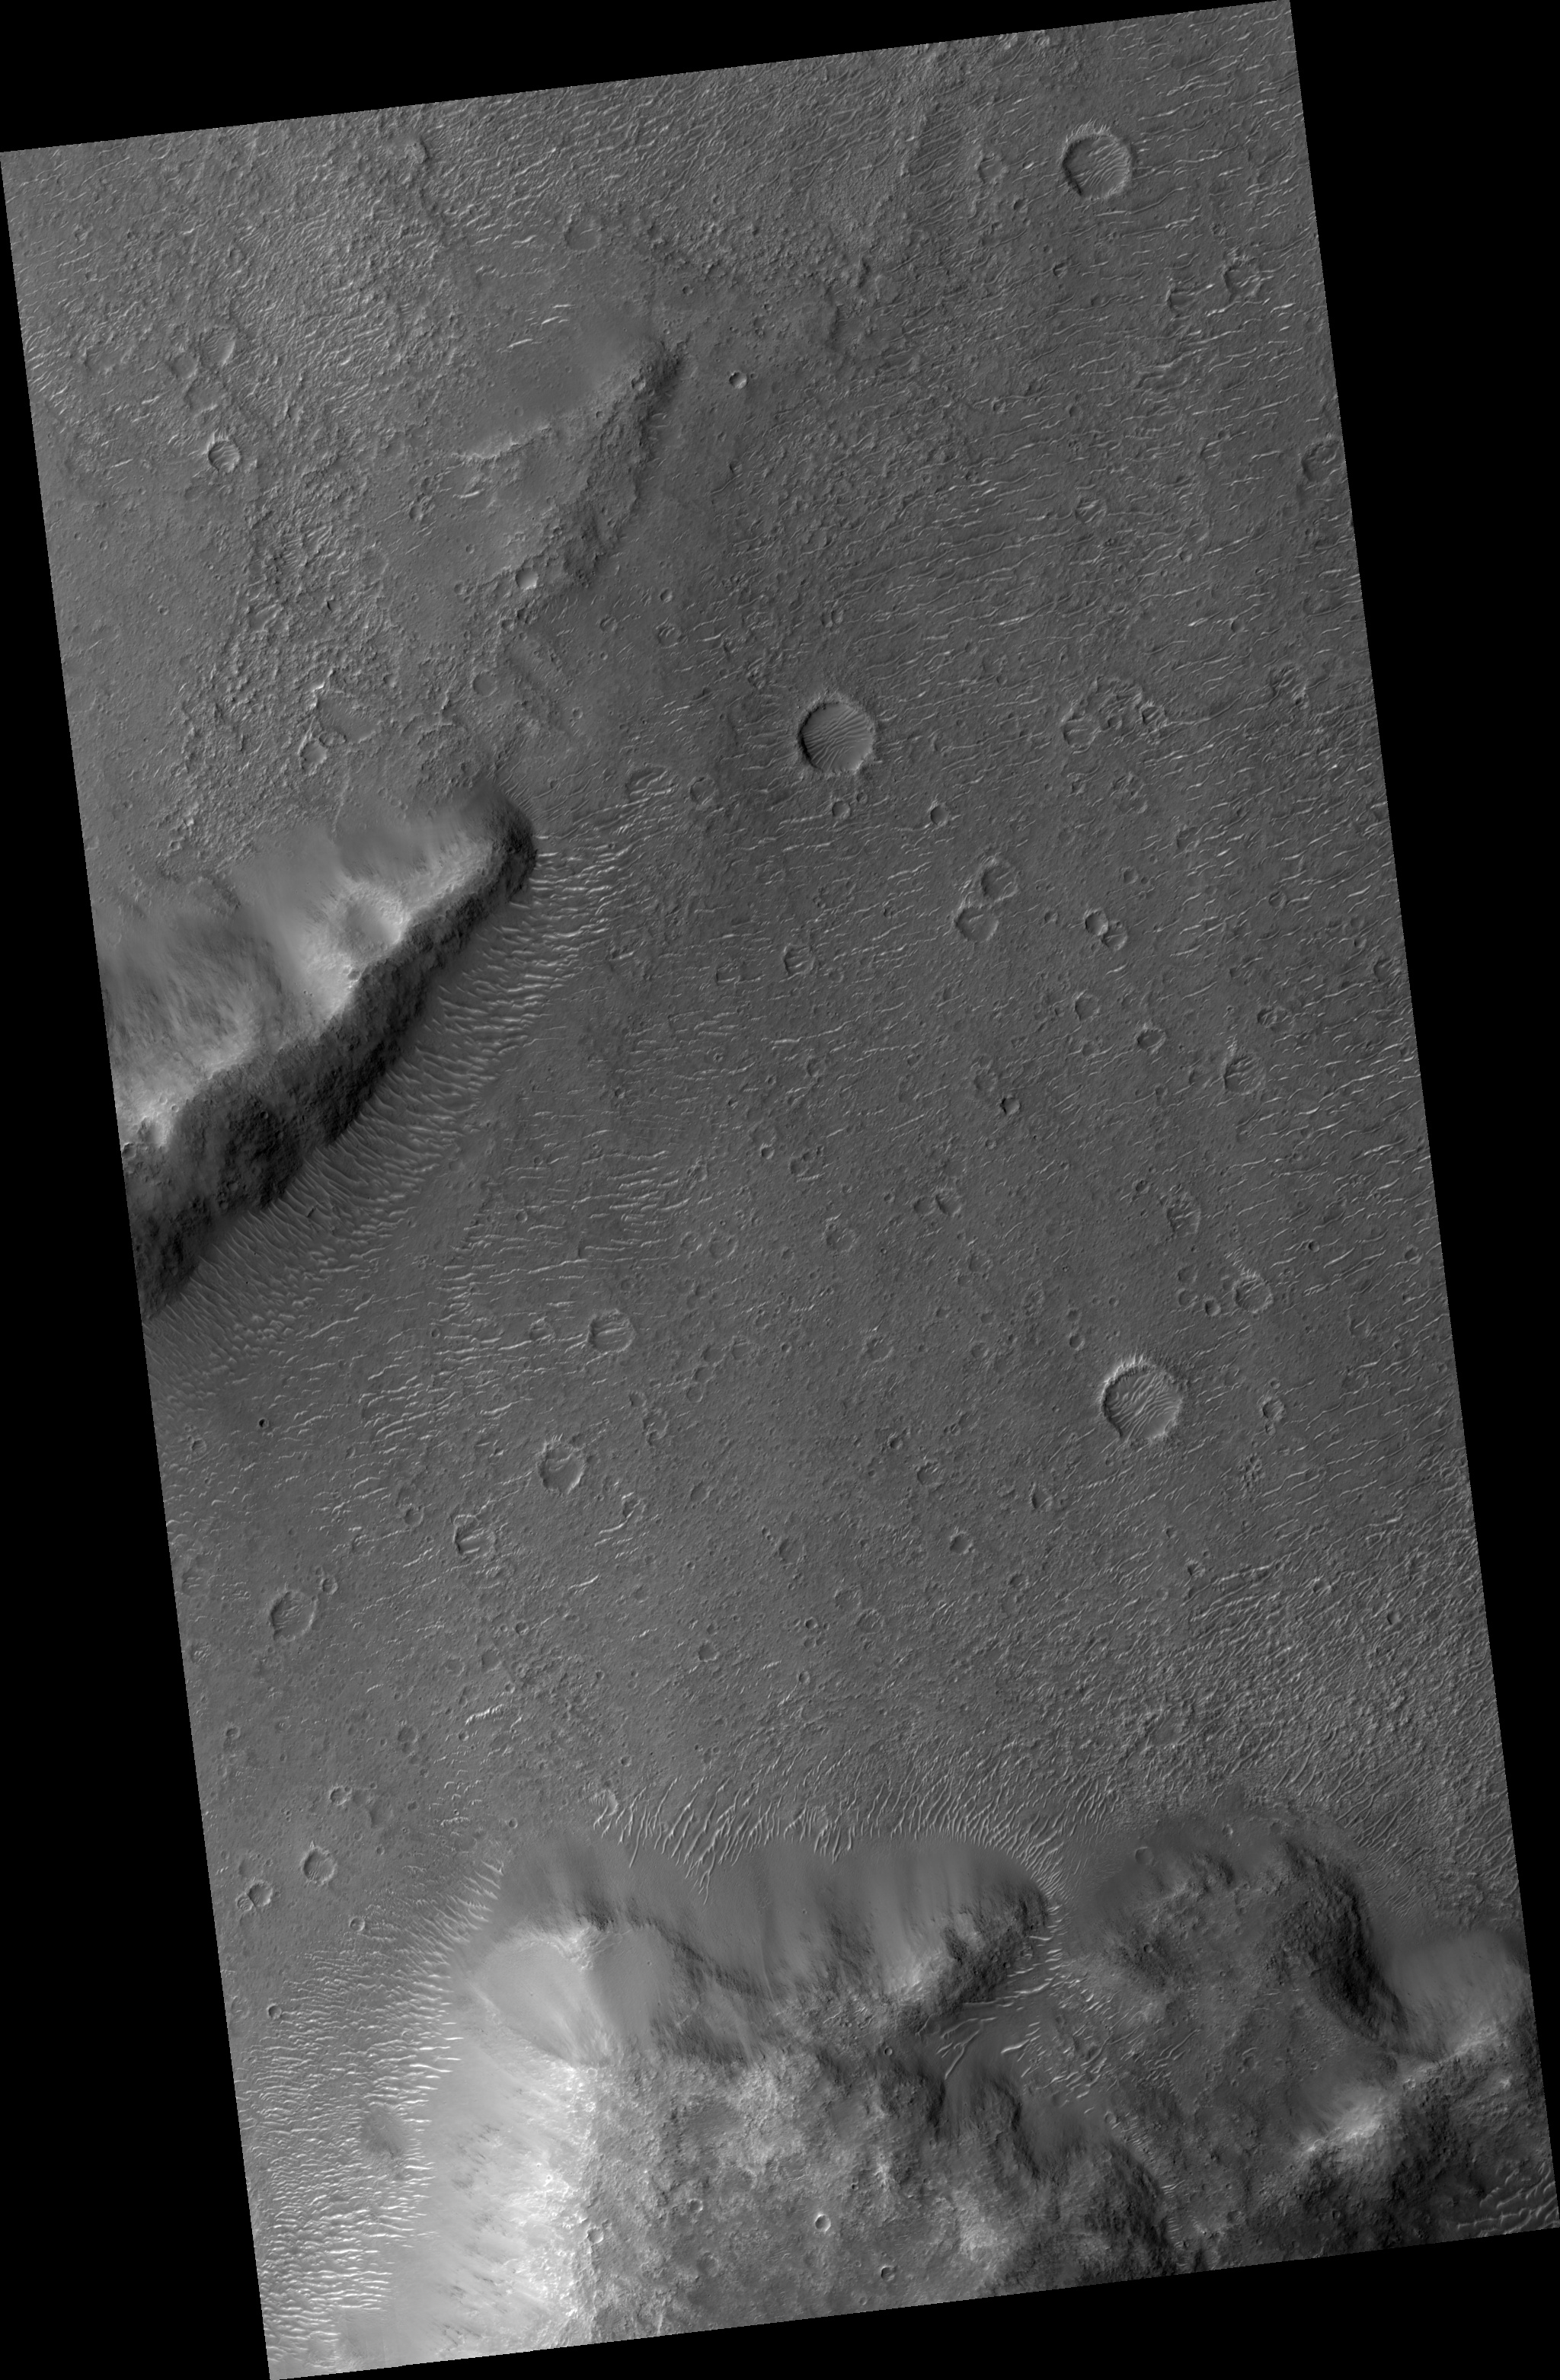

Proposed MSL Site in Margaritifer Basin

HiRISE image (PSP_002193_1670) of proposed landing site for the Mars Science Laboratory (MSL) in Margaritifer Basin.

Observation Toolbox
Acquisition date: 1 January 2007
Local Mars time: 3:42 PM
Degrees latitude (centered): -12.9°
Degrees longitude (East): 337.9°
Range to target site: 263.9 km (164.9 miles)
Original image scale range: 26.4 cm/pixel (with 1 x 1 binning) so objects ~79 cm across are resolved
Map-projected scale: 25 cm/pixel and north is up
Map-projection: EQUIRECTANGULAR
Emission angle: 0.5°
Phase angle: 58.0°
Solar incidence angle: 58°, with the Sun about 32° above the horizon
Solar longitude: 166.5 °, Northern Summer

NASA’s Jet Propulsion Laboratory, a division of the California Institute of Technology in Pasadena, manages the Mars Reconnaissance Orbiter for NASA’s Science Mission Directorate, Washington. Lockheed Martin Space Systems, Denver, is the prime contractor for the project and built the spacecraft. The High Resolution Imaging Science Experiment is operated by the University of Arizona, Tucson, and the instrument was built by Ball Aerospace and Technology Corp., Boulder, Colo.

Credit: NASA/JPL/Univ. of Arizona